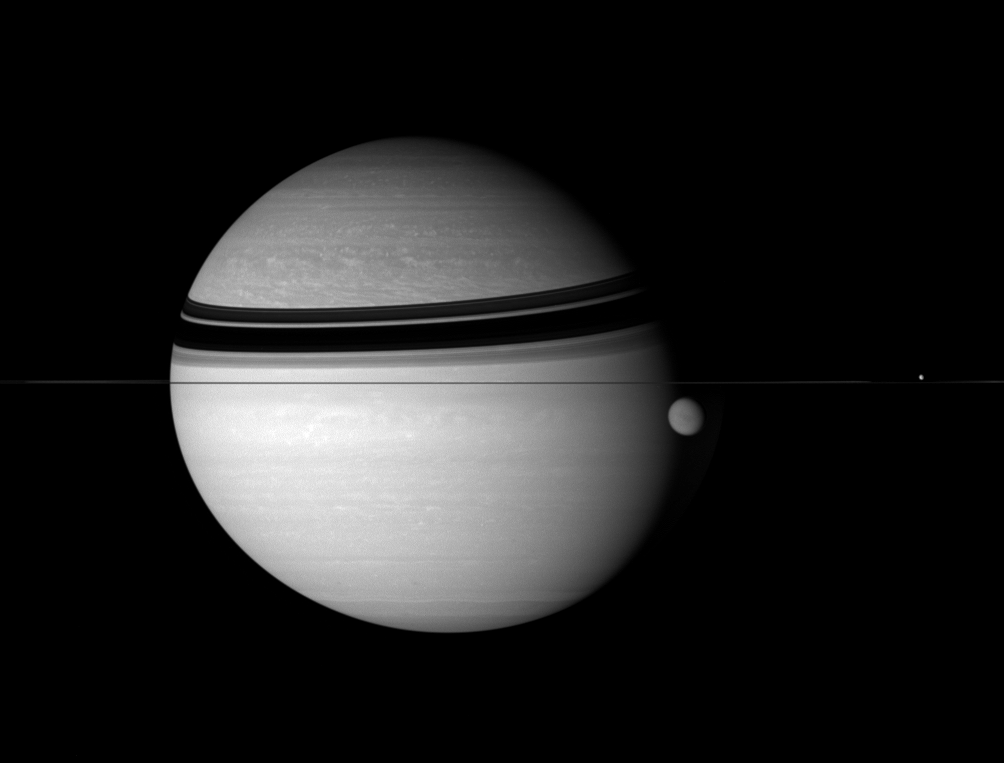

Window Into Worlds

This stirring scene captures some of the grandeur of the Saturn system while also allowing a simultaneous glimpse beneath the hazes that cover both Saturn and Titan.

The infrared view reveals bright, swirling clouds and zonal cloud bands in the giant planet’s atmosphere, as well as a hint of the dark, equatorial terrain on Titan (5,150 kilometers, or 3,200 miles across).

Dione (1,126 kilometers, or 700 miles across) is visible near right, on the far side of the ringplane.

This view looks toward the unilluminated side of the rings from less than a degree above the ringplane.

The image was taken with the Cassini spacecraft wide-angle camera on Aug. 1, 2007 using a spectral filter sensitive to wavelengths of infrared light centered at 752 nanometers. The view was acquired at a distance of approximately 3.6 million kilometers (2.3 million miles) from Saturn. Image scale is 214 kilometers (133 miles) per pixel.

The Cassini-Huygens mission is a cooperative project of NASA, the European Space Agency and the Italian Space Agency. The Jet Propulsion Laboratory, a division of the California Institute of Technology in Pasadena, manages the mission for NASA’s Science Mission Directorate, Washington, D.C. The Cassini orbiter and its two onboard cameras were designed, developed and assembled at JPL. The imaging operations center is based at the Space Science Institute in Boulder, Colo.

Credit: NASA/JPL/Space Science Institute